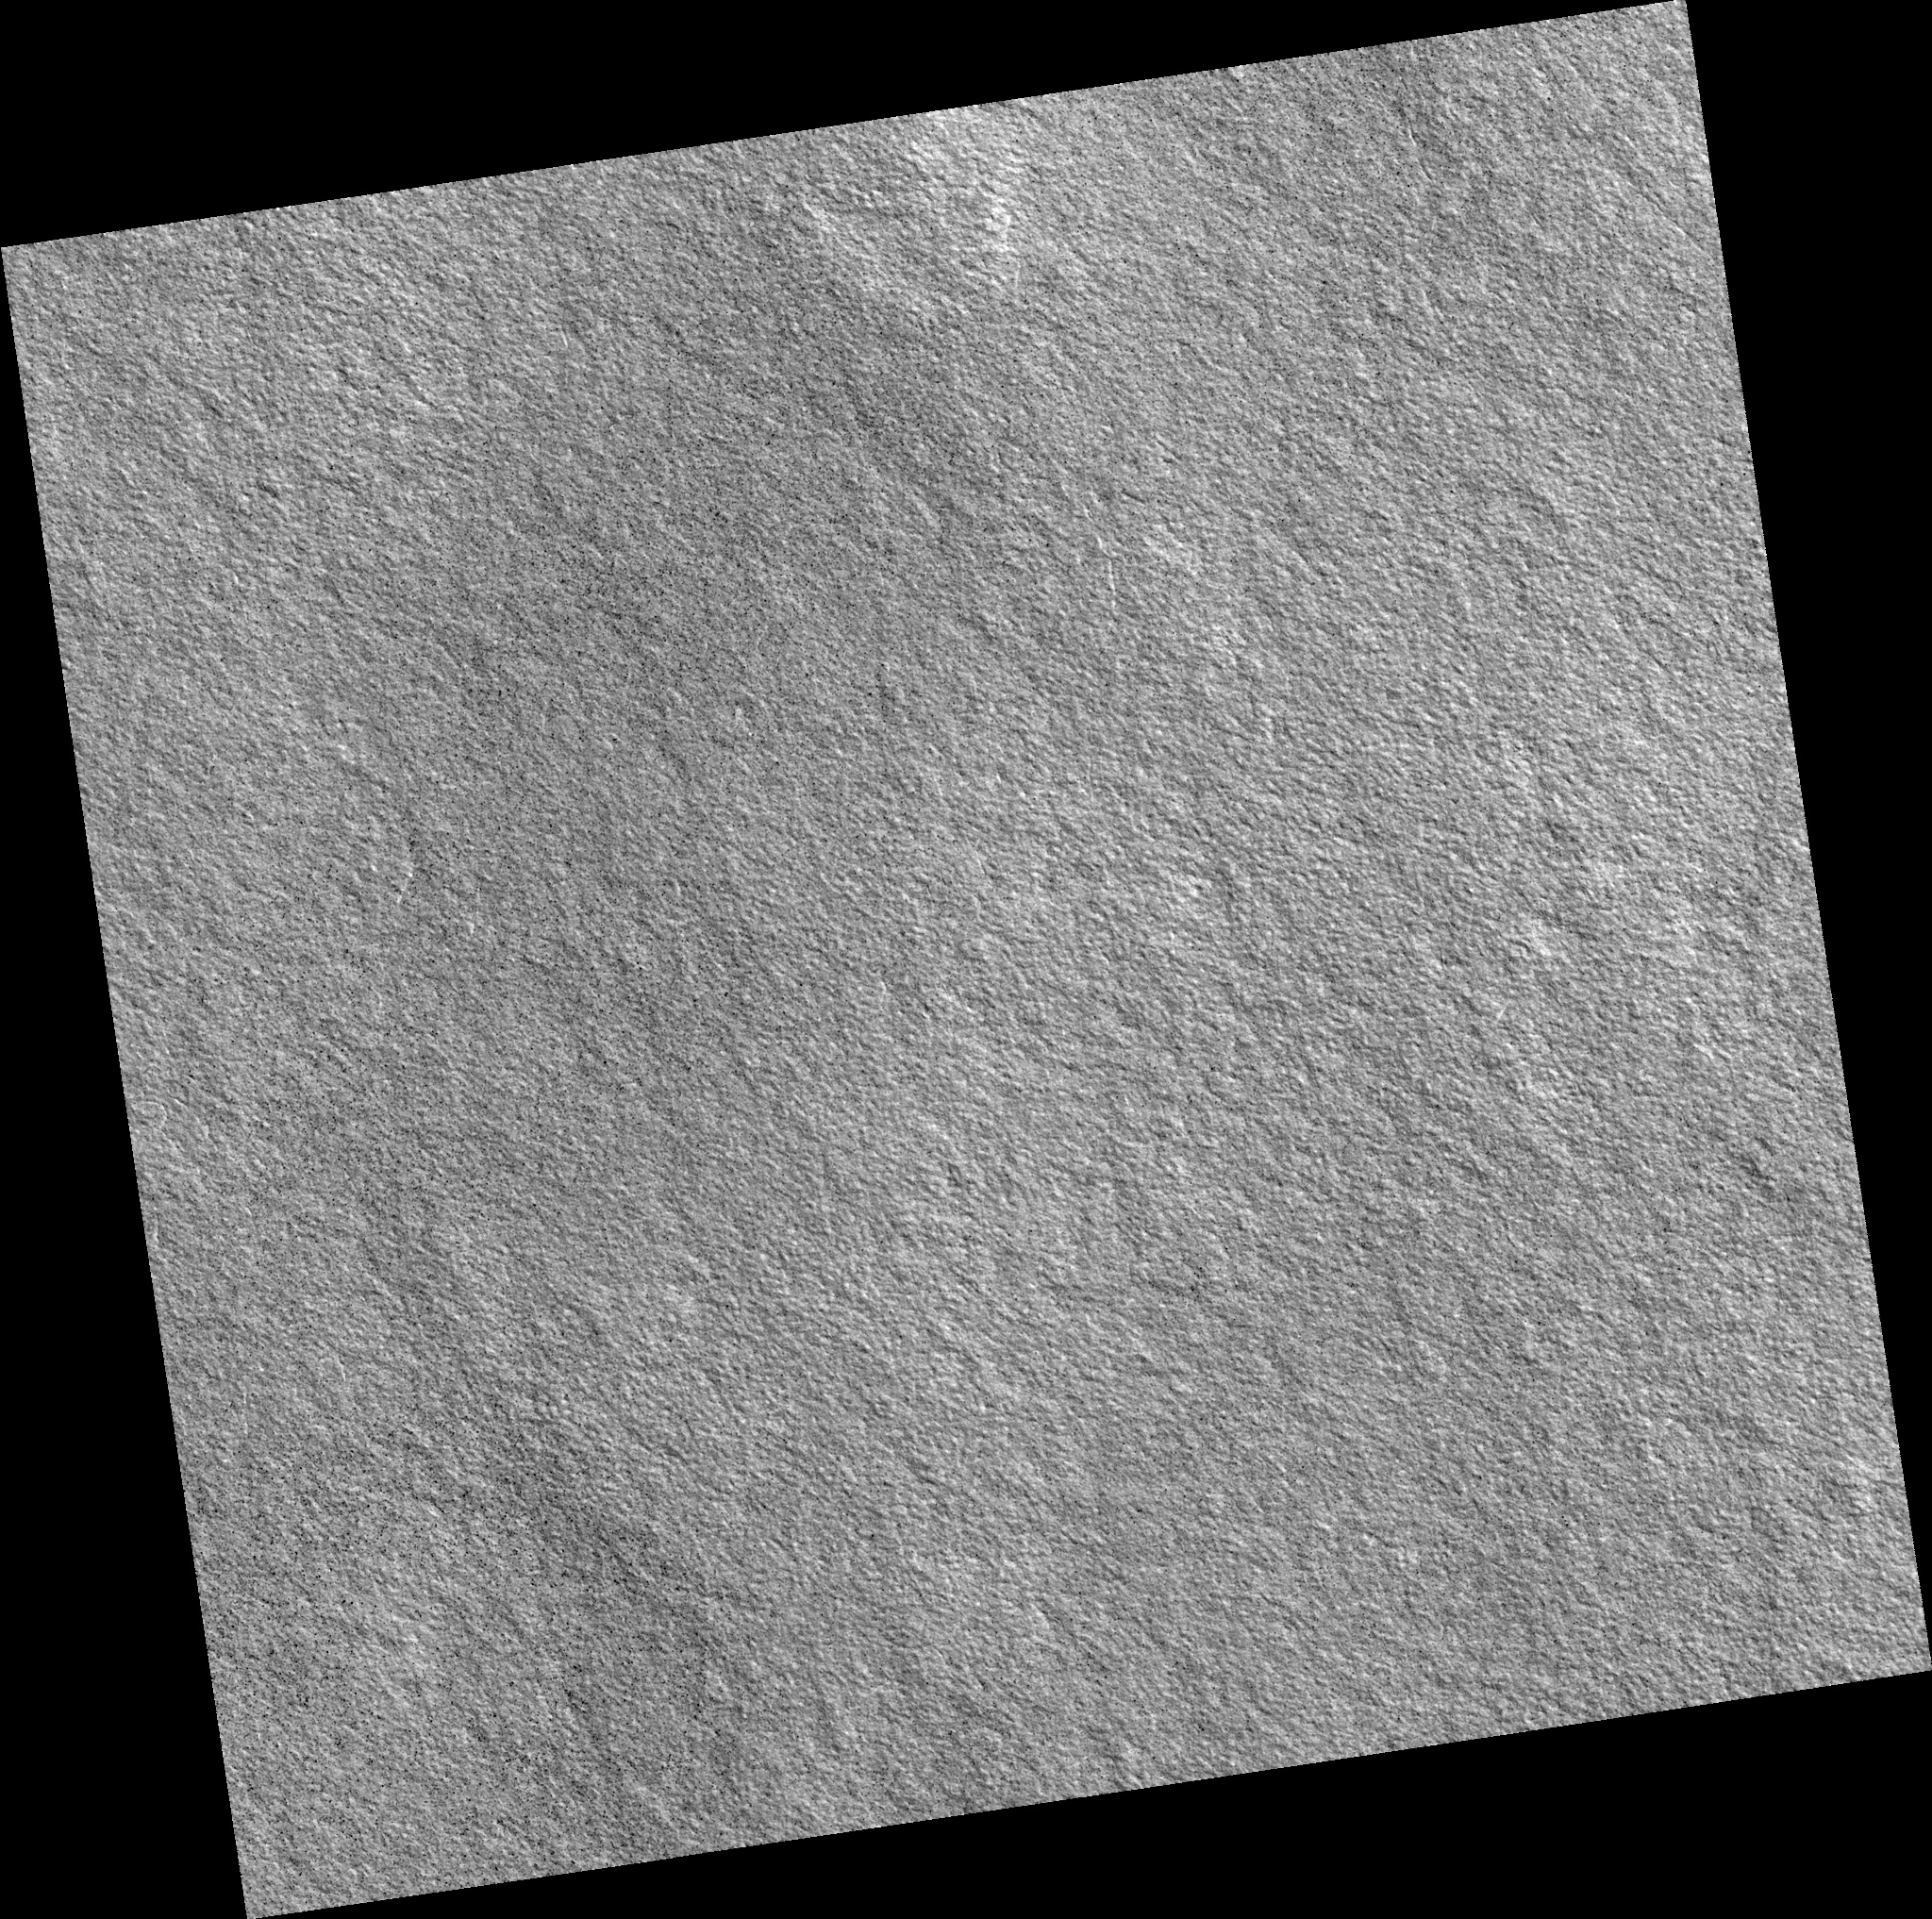

Northern Plains

Image PSP_001377_2475 was taken by the High Resolution Imaging Science Experiment (HiRISE) camera onboard the Mars Reconnaissance Orbiter spacecraft on November 11, 2006. The complete image is centered at 67.2 degrees latitude, 273.6 degrees East longitude. The range to the target site was 313.1 km (195.7 miles). At this distance the image scale is 31.3 cm/pixel (with 1 x 1 binning) so objects ~94 cm across are resolved. The image shown here has been map-projected to 25 cm/pixel. The image was taken at a local Mars time of 3:05 PM and the scene is illuminated from the west with a solar incidence angle of 58 degrees, thus the sun was about 32 degrees above the horizon. At a solar longitude of 133.9 degrees, the season on Mars is Northern Summer.

NASA’s Jet Propulsion Laboratory, a division of the California Institute of Technology in Pasadena, manages the Mars Reconnaissance Orbiter for NASA’s Science Mission Directorate, Washington. Lockheed Martin Space Systems, Denver, is the prime contractor for the project and built the spacecraft. The High Resolution Imaging Science Experiment is operated by the University of Arizona, Tucson, and the instrument was built by Ball Aerospace and Technology Corp., Boulder, Colo.

Credit: NASA/JPL/Univ. of Arizona